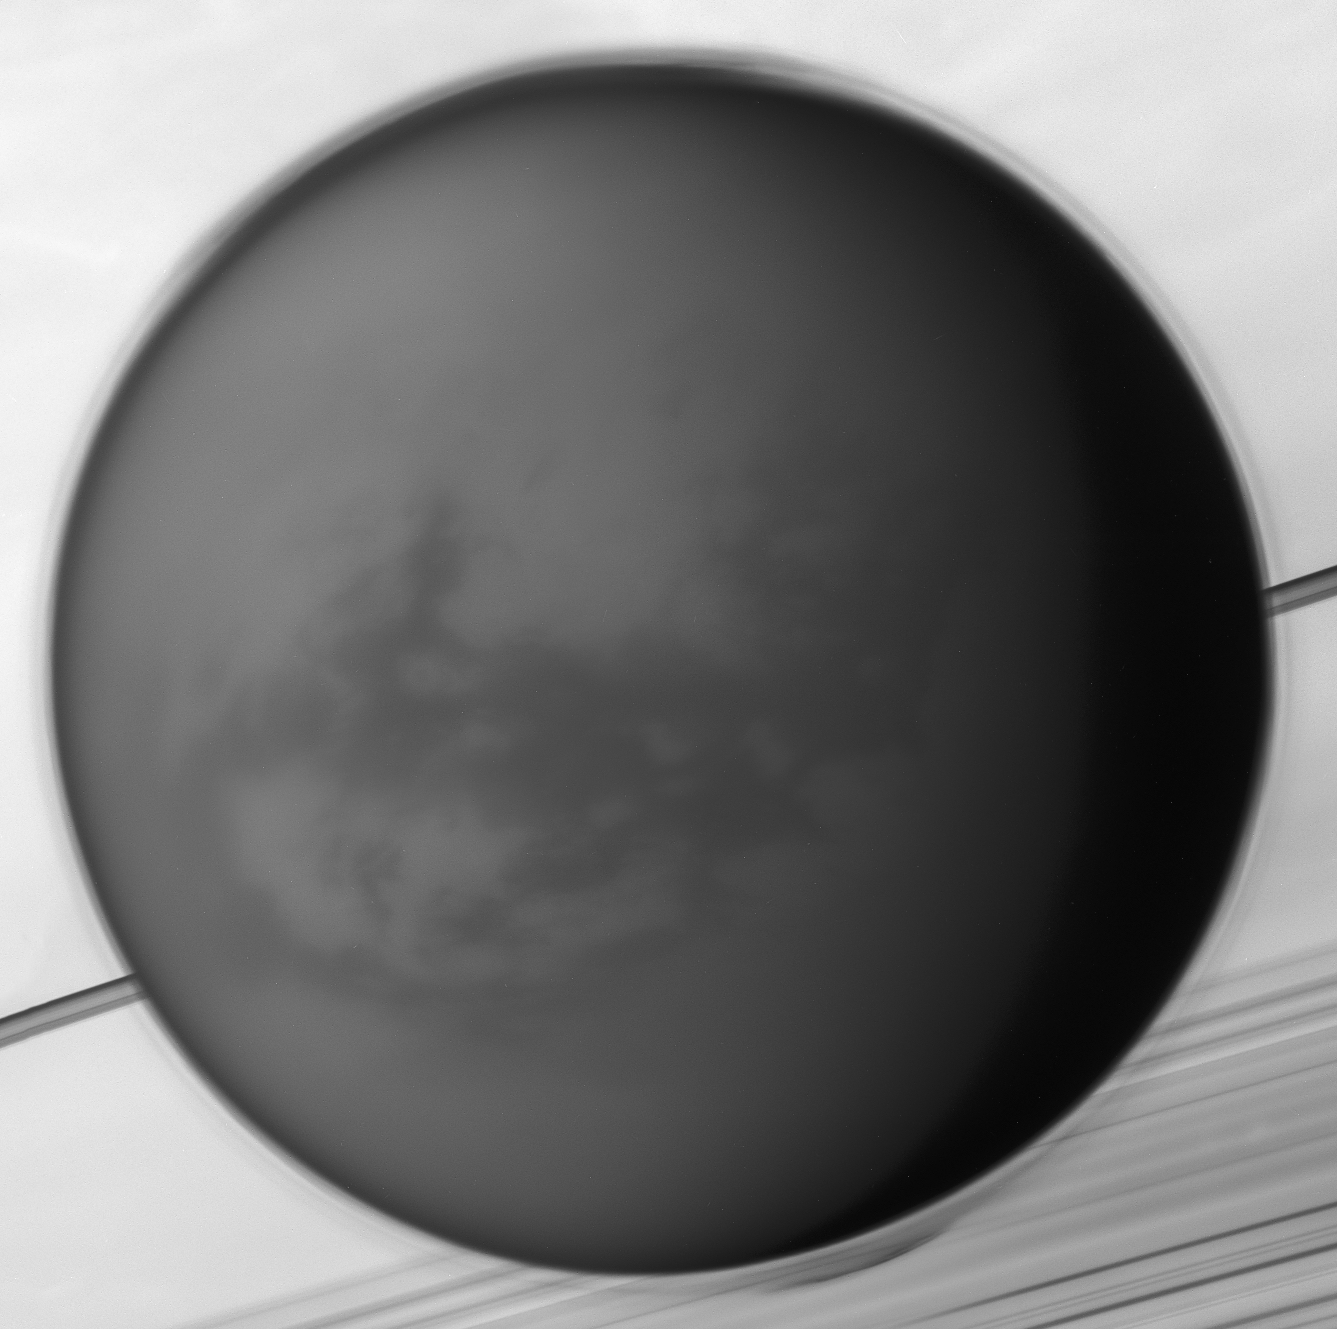

A World All Its Own

On May 6, 2012, Cassini’s cameras caught an arresting view of Saturn’s largest moon, Titan, drifting before the planet (see PIA14922). Larger than the planet Mercury, Titan measures 3,200 miles (5,150 kilometers) across. In this closeup from the same observation, some of the intriguing world’s unique features come into clearer view.

The detached haze layer that surrounds Titan is clearly visible against Saturn and its rings in the background, the haze growing more complex in its structure near the poles. The camera looks toward the dune-filled region known as Shangri-La, where the Huygens probe’s landing site sits just below and left of center, around the 8 o’clock position. (For more information on Huygens’ landing site, see PIA20713).

This view is a mosaic of four images that were obtained with the Cassini spacecraft’s narrow-angle camera, at a distance of approximately 478,000 miles (770,000 kilometers) from Titan.

The Cassini spacecraft ended its mission on Sept. 15, 2017

The Cassini mission is a cooperative project of NASA, ESA (the European Space Agency) and the Italian Space Agency. The Jet Propulsion Laboratory, a division of Caltech in Pasadena, manages the mission for NASA’s Science Mission Directorate, Washington. The Cassini orbiter and its two onboard cameras were designed, developed and assembled at JPL. The imaging operations center is based at the Space Science Institute in Boulder, Colorado.

Credit: NASA/JPL-Caltech/Space Science Institute